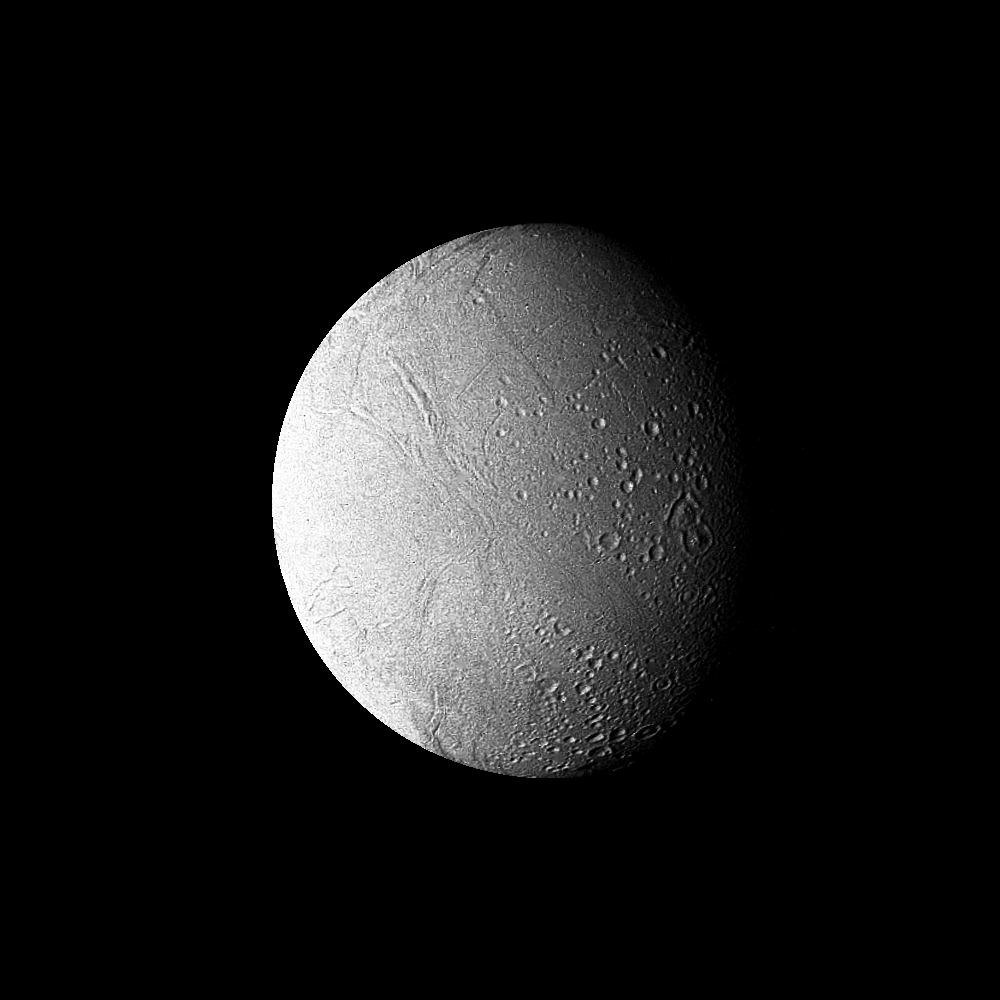

Saturn – High-resolution Filtered Image of Enceladus

This high-resolution filtered image of Enceladus was made from several images obtained Aug. 25 by Voyager 2 from a range of 119,000 kilometers (74,000 miles). It shows further surface detail on this Saturnian moon (also viewed in the accompanying release P-23955C/BW, S-2-50, imaged about the same time). Enceladus is seen to resemble Jupiter’s Galilean satellite Ganymede, which is, however, about 10 times larger. Faintly visible here in “Saturnshine” is the hemisphere turned away from the sun. The Voyager project is managed for NASA by the Jet Propulsion Laboratory, Pasadena, Calif.

Credit: NASA/JPL